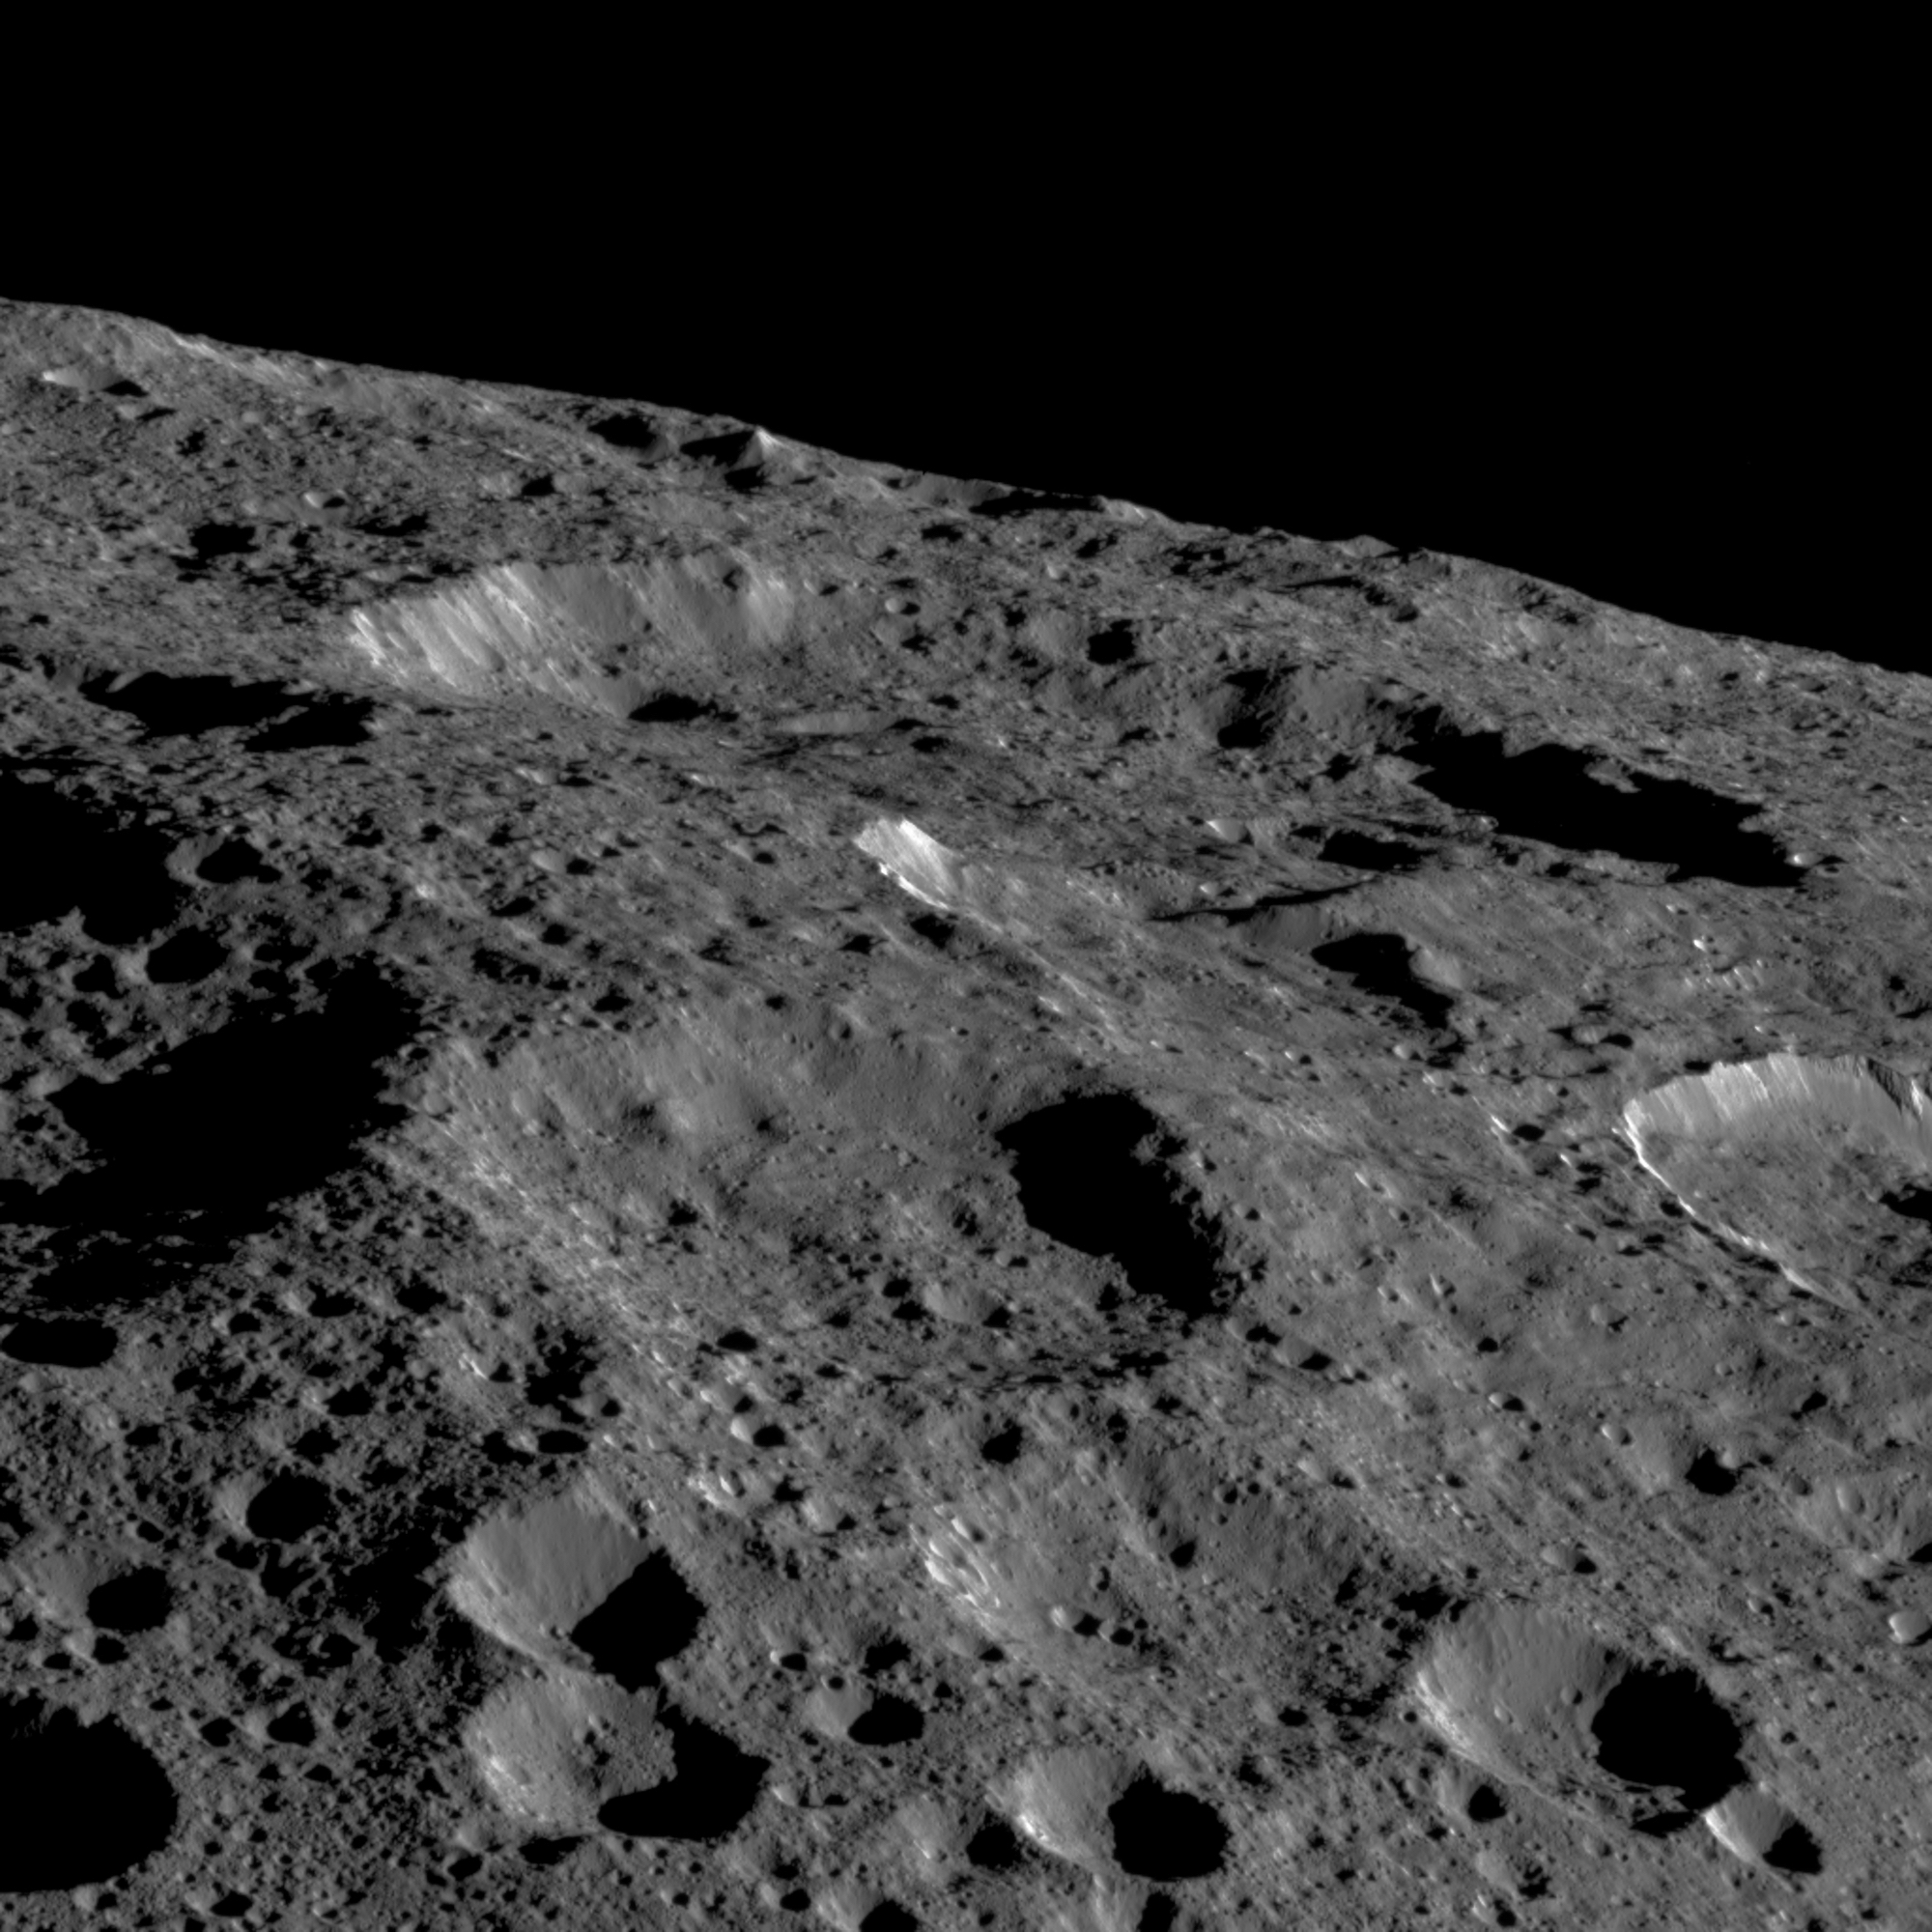

View of Ceres’ Limb

Dawn captured this view on May 19, 2018. The image shows the limb of Ceres at about 270E, 30N looking south. The spatial resolution is about 200 feet (60 meters) per pixel in the nearest parts of the image. The impact crater to the right (only partially visible) is Ninsar, named after a Sumerian goddess of plants and vegetation. It is about 25 miles (40 kilometers) in diameter.

The conclusion of Dawn’s mission operations was Oct. 31, 2018, when the spacecraft depleted its hydrazine used for attitude control.

Dawn’s mission is managed by JPL for NASA’s Science Mission Directorate in Washington. Dawn is a project of the directorates Discovery Program, managed by NASA’s Marshall Space Flight Center in Huntsville, Alabama. JPL is responsible for overall Dawn mission science. Orbital ATK Inc., in Dulles, Virginia, designed and built the spacecraft. The German Aerospace Center, Max Planck Institute for Solar System Research, Italian Space Agency and Italian National Astrophysical Institute are international partners on the mission team.

Credit: NASA/JPL-Caltech/UCLA/MPS/DLR/IDA